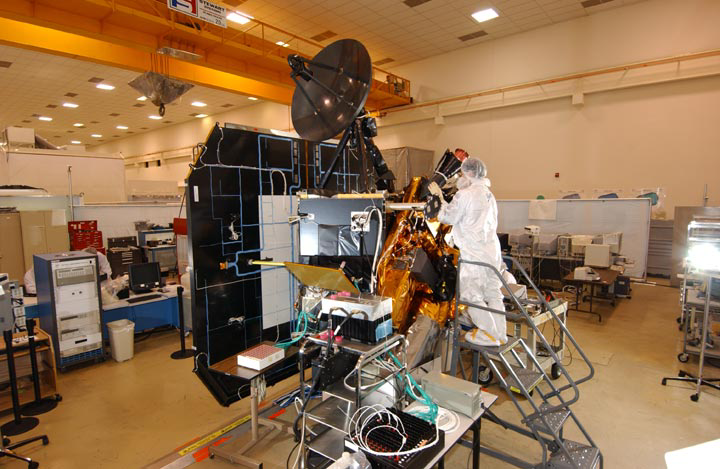

The Making of Deep Impact

This image shows NASA’s Deep Impact spacecraft being built at Ball Aerospace & Technologies Corporation, Boulder, Colo. On July 2, at 10:52 p.m. Pacific time (1:52 a.m. Eastern time, July 3), the spacecraft’s impactor will be released from Deep Impact’s flyby spacecraft. One day later, it will collide with Tempel 1. The impactor cannot directly talk to Earth, so it will communicate via the flyby spacecraft during its final day.

The two spacecraft communicate at “S-band” frequency. The flyby’s S-band antenna is the gold, rectangle-shaped object seen on the spacecraft, in the middle of this picture.

Credit: NASA/JPL/Ball Aerospace & Technologies Corporation